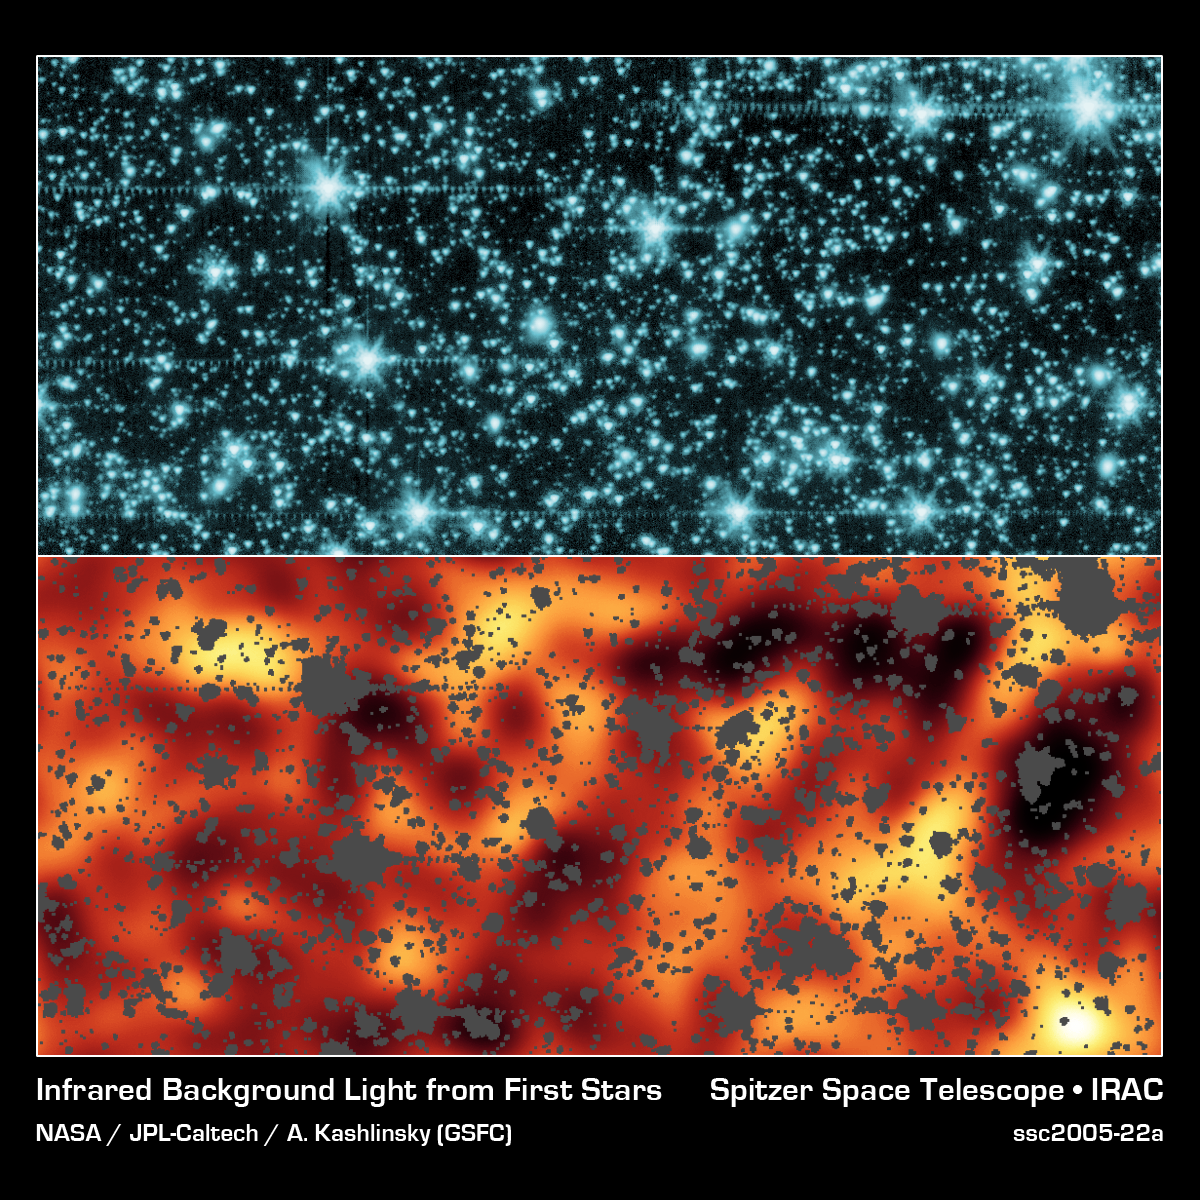

Fiery First Stars

The top panel is an image from NASA's Spitzer Space Telescope of stars and galaxies in the constellation Draco, covering about 50 by 100 million light-years (6 to 12 arcminutes). This is an infrared image showing wavelengths of 3.6 microns, below what the human eye can detect. The bottom panel is the resulting image after all the stars, galaxies and artifacts were masked out. The remaining background has been enhanced to reveal a glow that is not attributed to galaxies or stars. This might be the glow of the first stars in the universe.

Credit: NASA/JPL-Caltech/A. Kashlinsky (Goddard Space Flight Center)